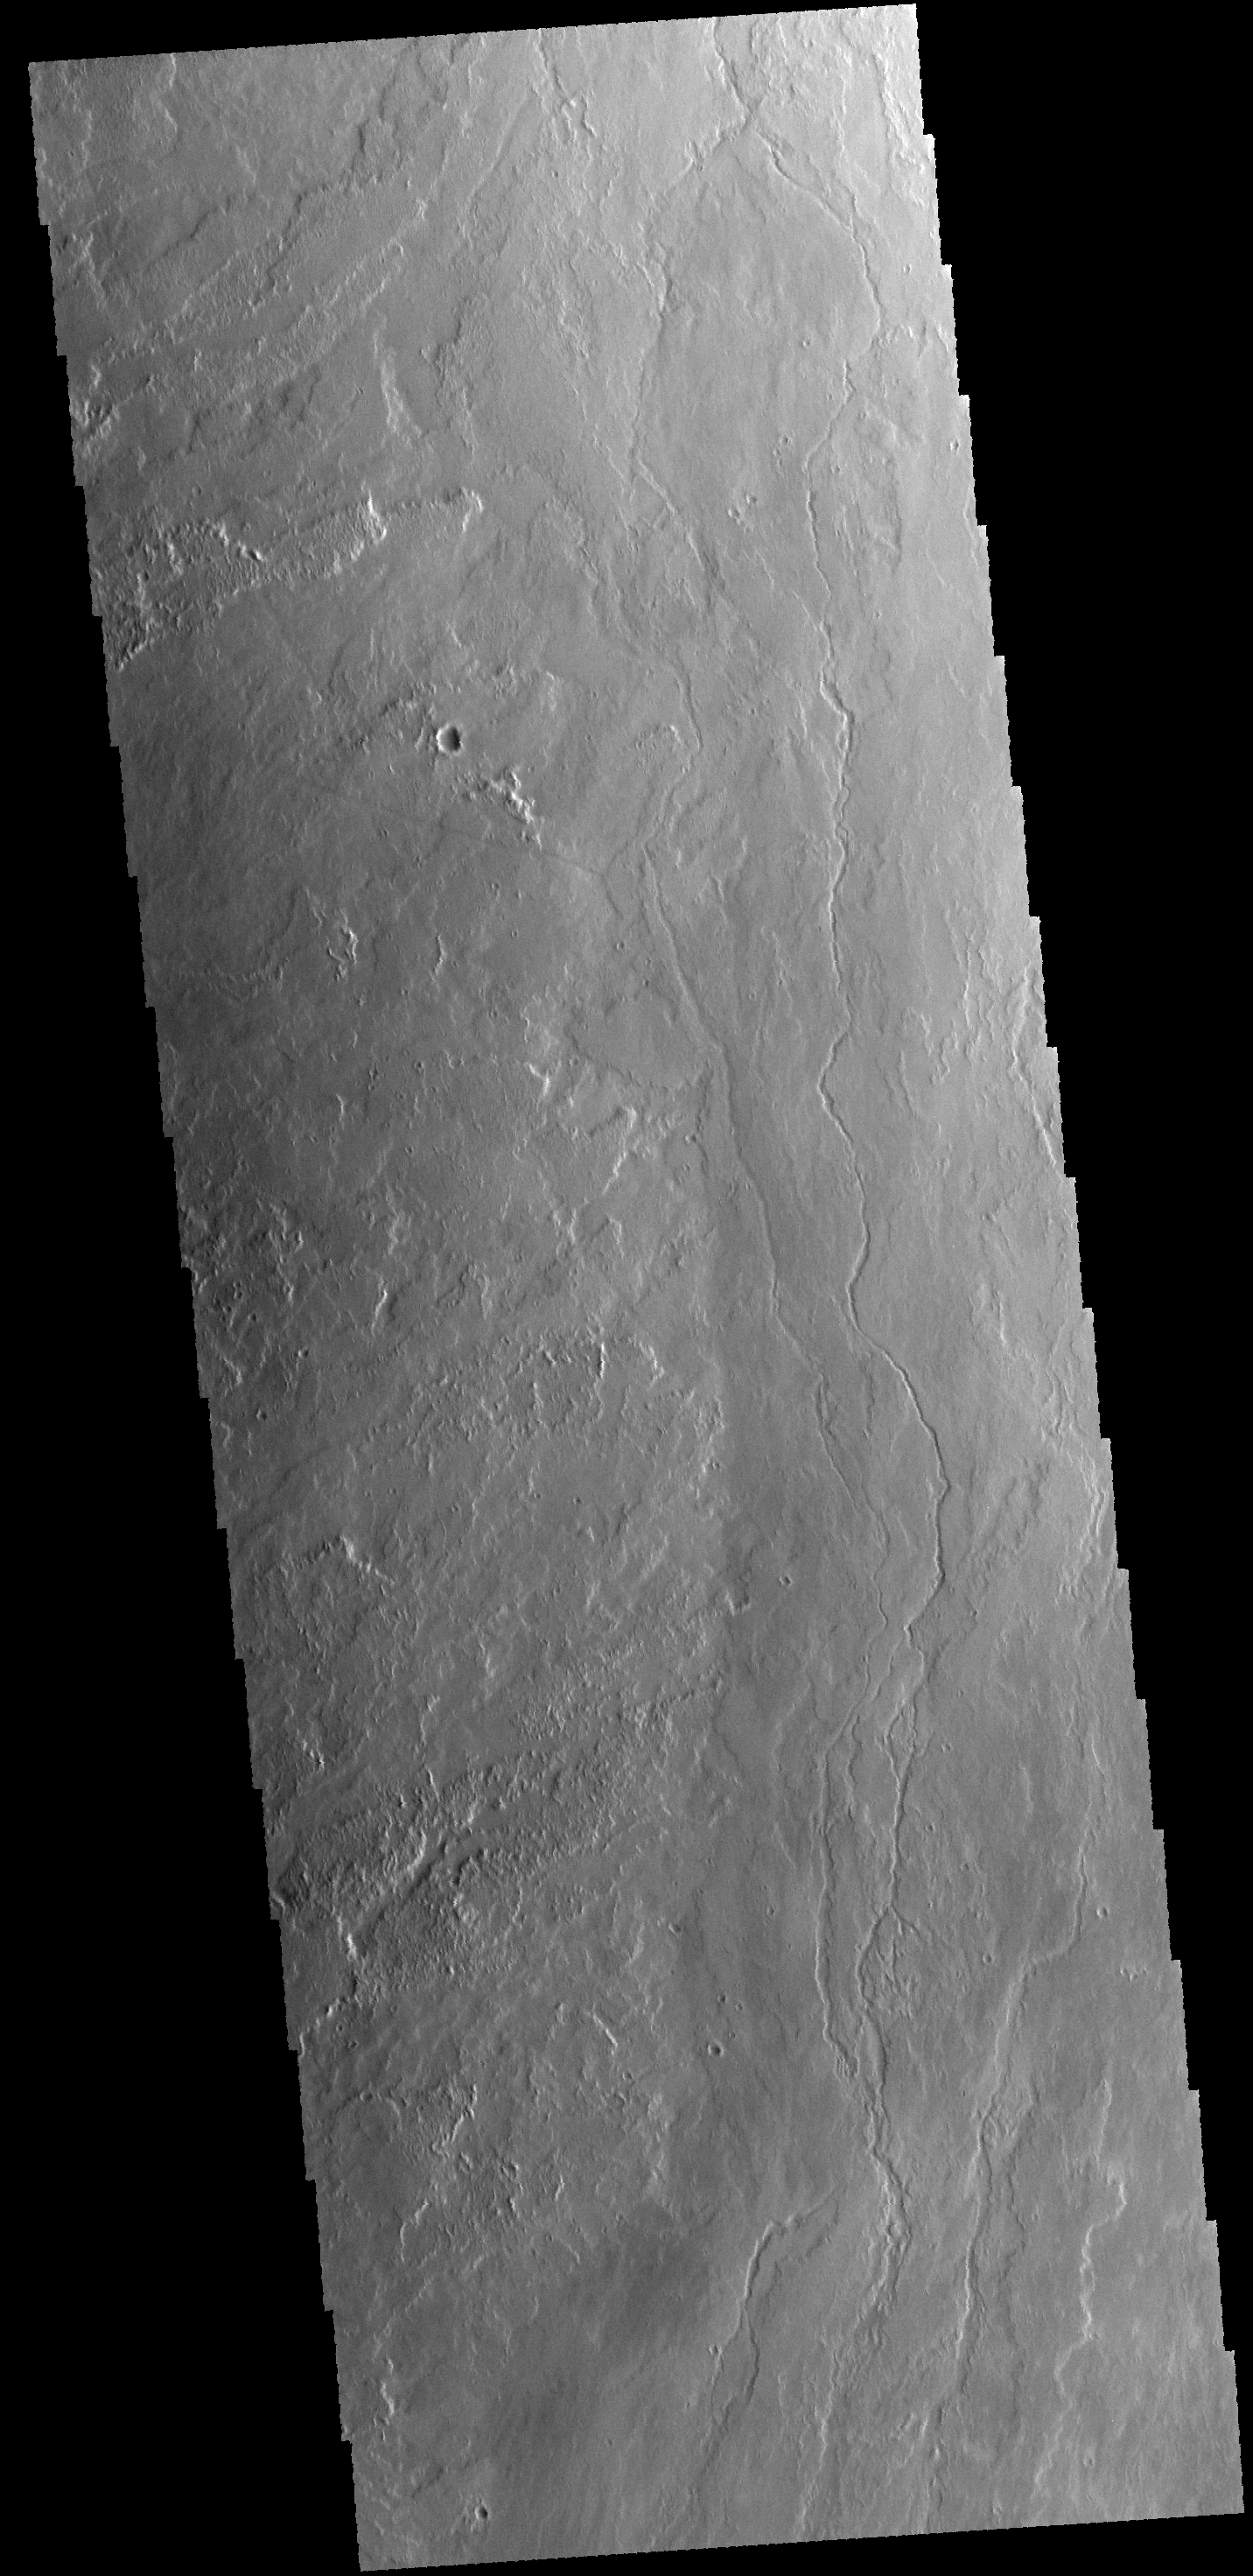

Lava Channel

The lava flows and channel in this VIS image are located on the eastern margin of Olympus Mons.

Credit: NASA/JPL-Caltech/ASU